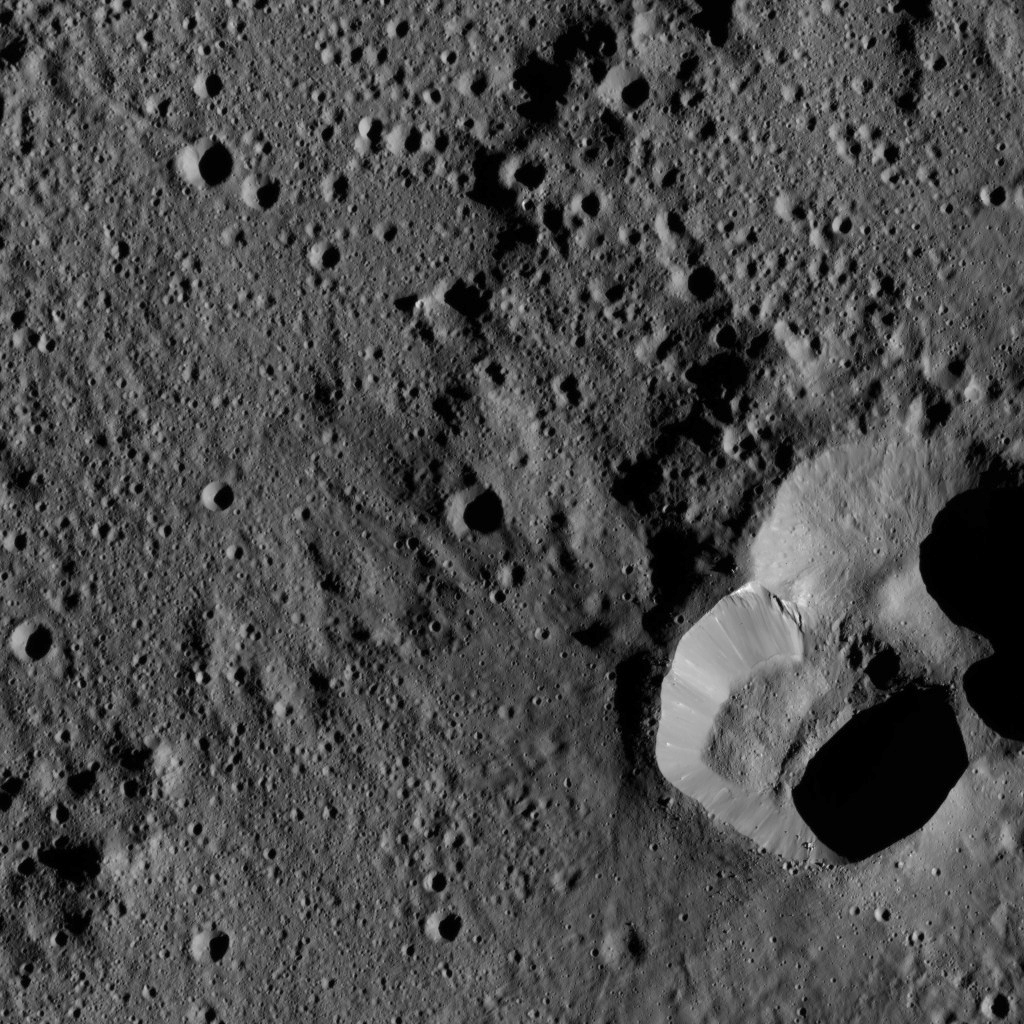

Dawn LAMO Image 183

This view from NASA’s Dawn spacecraft shows an area in the interior of Yalode Crater on Ceres. Yalode is one of the largest impact basins on Ceres, with a diameter of 160 miles (260 kilometers).

Dawn took this image on June 3, 2016, from its low-altitude mapping orbit, at a distance of about 240 miles (385 kilometers) above the surface. The image resolution is 120 feet (35 meters) per pixel.

Dawn’s mission is managed by JPL for NASA’s Science Mission Directorate in Washington. Dawn is a project of the directorate’s Discovery Program, managed by NASA’s Marshall Space Flight Center in Huntsville, Alabama. UCLA is responsible for overall Dawn mission science. Orbital ATK, Inc., in Dulles, Virginia, designed and built the spacecraft. The German Aerospace Center, the Max Planck Institute for Solar System Research, the Italian Space Agency and the Italian National Astrophysical Institute are international partners on the mission team.

Credit: NASA/JPL-Caltech/UCLA/MPS/DLR/IDA